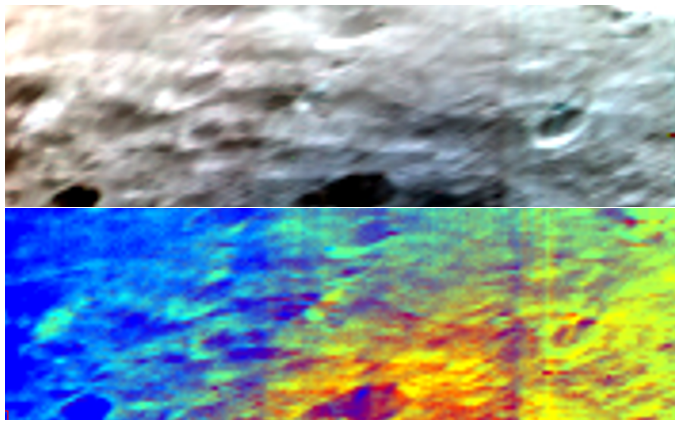

Visible and Infrared Data Mosaic

NASA’s Dawn spacecraft obtained these images with its visible and infrared instrument on July 23, 2011. The two images represent the same zone of the giant asteroid Vesta with an image resolution of 1.3 kilometers per pixel.

The top image is a simulated true-color picture of the asteroid’s surface to show what it would like to the human eye. The image was produced by assigning visible-light colors (blue, green and red) to three visible and infrared channels (440, 550 and 700 nanometers).

In the bottom image, visible and infrared channels have again been assigned visible-light colors. But in this case, the colors were chosen to enhance the differences in the composition of the asteroid surface and, therefore, in the geologic processes that must have created them.

The Dawn mission to Vesta and Ceres is managed by the Jet Propulsion Laboratory, Pasadena, Calif., for NASA’s Science Mission Directorate, Washington. It is a project of the Discovery Program managed by NASA’s Marshall Space Flight Center, Huntsville, Ala. UCLA is responsible for overall Dawn mission science. Orbital Sciences Corporation of Dulles, Va., designed and built the Dawn spacecraft.

The VIR visible and infrared mapping spectrometer was developed under the leadership of the Institute for Space Astrophysics and Cosmic Physics (IASF) and the Institute for the Physics of the Interplanetary Space (IFSI), both belonging to the Italian National Institute for Astrophysics (INAF), Rome, Italy. The instrument was built by Selex Galileo, Florence, Italy. The VIR project is funded by ASI, the Italian Space Agency.

Credit: NASA/JPL-Caltech/UCLA/ASI/INAF/IASF/IFSI